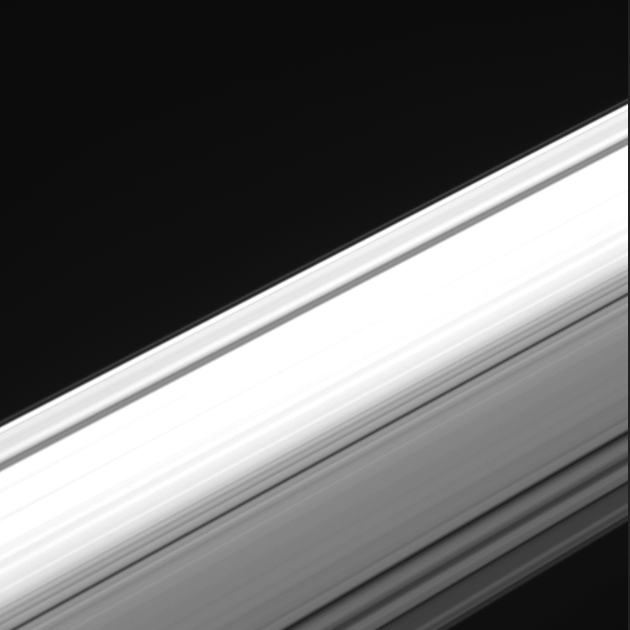

Cassini’s ‘Inside-Out’ Rings Movie

This movie sequence of images from NASA’s Cassini spacecraft offers a unique perspective on Saturn’s ring system. Cassini captured the images from within the gap between the planet and its rings, looking outward as the spacecraft made one of its final dives through the gap as part of the mission’s Grand Finale.

Using its wide-angle camera, Cassini took the 21 images in the sequence over a span of about four minutes during its dive through the gap on Aug. 20, 2017. The images have an original size of 512 x 512 pixels; the smaller image size allowed for more images to be taken over the short span of time.

The entirety of the main rings can be seen here, but due to the low viewing angle, the rings appear extremely foreshortened. The perspective shifts from the sunlit side of the rings to the unlit side, where sunlight filters through. On the sunlit side, the grayish C ring looks larger in the foreground because it is closer; beyond it is the bright B ring and slightly less-bright A ring, with the Cassini Division between them. The F ring is also fairly easy to make out.

For a labeled view of Saturn’s rings, see PIA08389.

Note: Updated on Sept. 1, 2017 to provide a context animation showing Cassini’s point of view on the rings during the movie sequence.

The Cassini mission is a cooperative project of NASA, ESA (the European Space Agency) and the Italian Space Agency. The Jet Propulsion Laboratory, a division of Caltech in Pasadena, manages the mission for NASA’s Science Mission Directorate, Washington. The Cassini orbiter and its two onboard cameras were designed, developed and assembled at JPL. The imaging operations center is based at the Space Science Institute in Boulder, Colorado.

Credit: NASA/JPL-Caltech/Space Science Institute